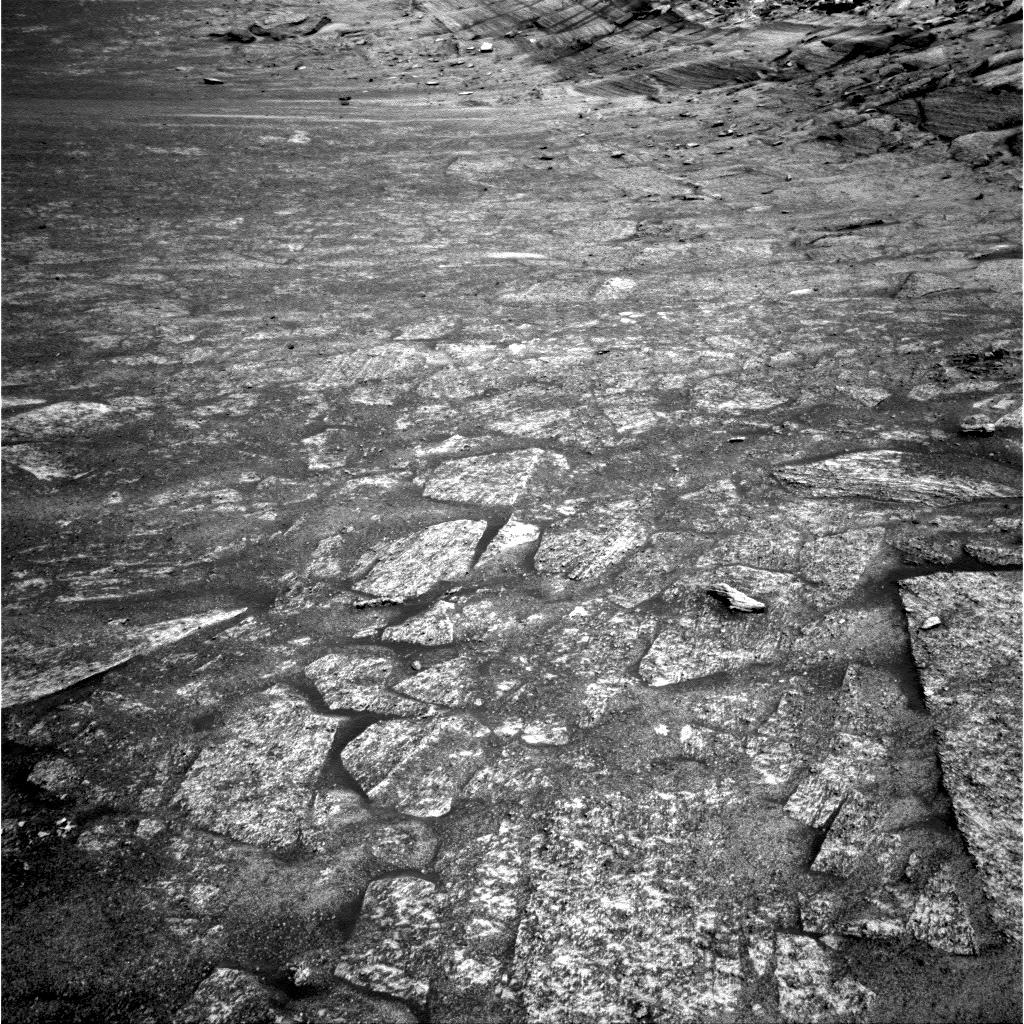

Opportunity Looks Ahead on Sol 274

NASA’s Mars Exploration Rover Opportunity took this image during the its 274th martian day, or sol, (Oct. 31, 2004) to provide rover planners with a fresh look at the planned drive direction. The rover is making its way eastward inside “Endurance Crater” toward the base of a steep exposure of layered rock called “Burns Cliff.”

Credit: NASA/JPL